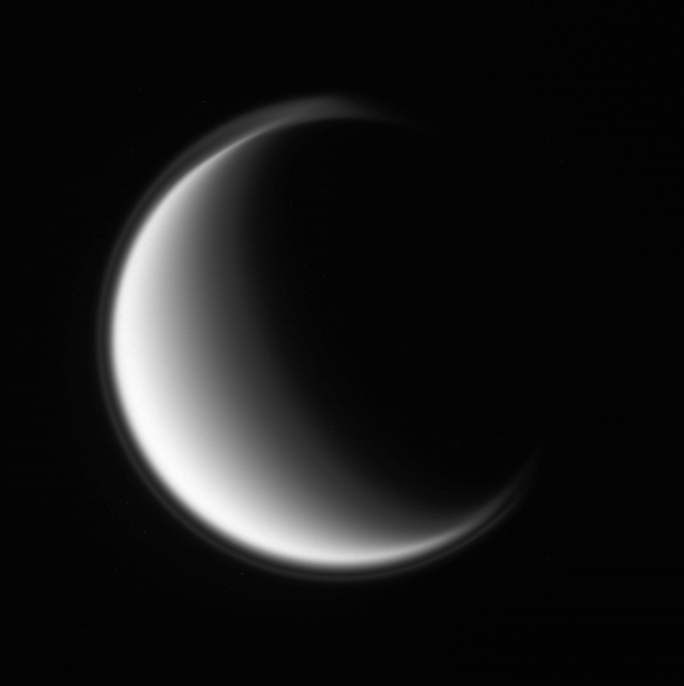

Violet Titan

The Cassini spacecraft peers at the smooth globe of Titan, wrapped in its photochemical haze.

The moon’s thin, detached, high-altitude haze layer is best viewed at shorter wavelengths of light, as in this violet light image and ultraviolet views (see PIA08868).

North on Titan (5,150 kilometers, 3,200 miles across) is up.

The image was taken with the Cassini spacecraft wide-angle camera on Feb. 22, 2008. The view was obtained at a distance of approximately 214,000 kilometers (133,000 miles) from Titan and at a Sun-Titan-spacecraft, or phase, angle of 119 degrees. Image scale is 13 kilometers (8 miles) per pixel.

The Cassini-Huygens mission is a cooperative project of NASA, the European Space Agency and the Italian Space Agency. The Jet Propulsion Laboratory, a division of the California Institute of Technology in Pasadena, manages the mission for NASA’s Science Mission Directorate, Washington, D.C. The Cassini orbiter and its two onboard cameras were designed, developed and assembled at JPL. The imaging operations center is based at the Space Science Institute in Boulder, Colo.

Credit: NASA/JPL/Space Science Institute